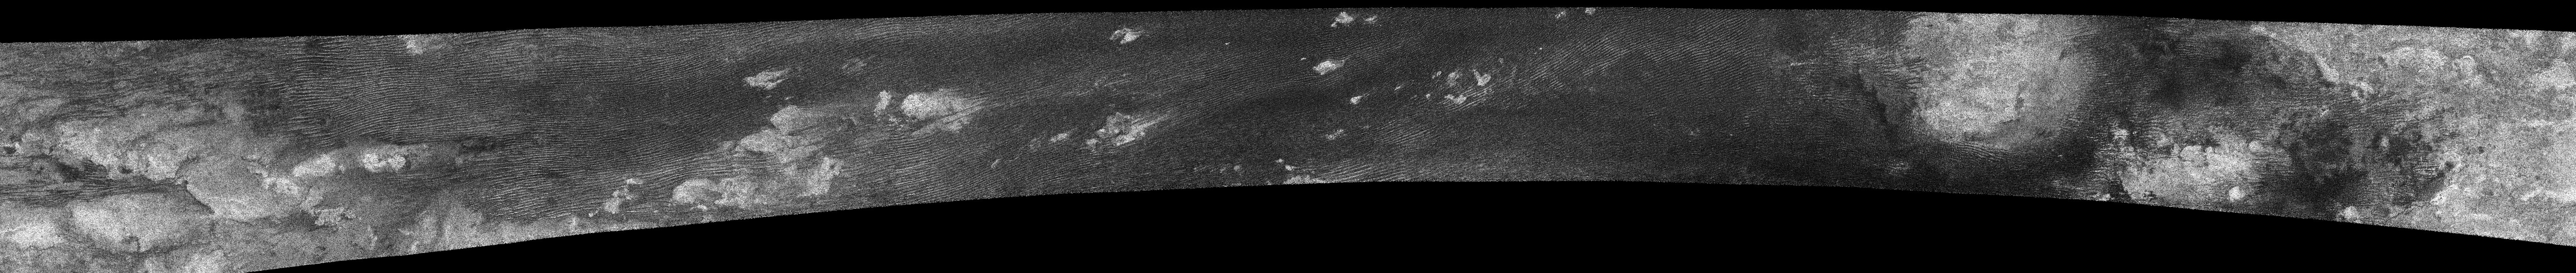

Dunes and more Dunes

This image was taken with the Cassini Synthetic Aperture Radar instrument on Oct. 28, 2005.

This was the fourth flyby of Titan during which radar images were obtained, and this pass considerably expanded the coverage of Titan’s surface.

The swath is about 6,150 kilometers kilometers (3,821 miles) long, extending from 7 degrees north to 18 degrees south latitude and 179 west to 320 west longitude.

The spatial resolution of the radar images ranges from about 300 meters (984 feet) per pixel to about 1.5 kilometers (0.9 miles) per pixel. It covers the area where the Huygens probe landed (eastern end of the swath), giving geologic context for the landing site.

The most ubiquitous features in this swath are “cat scratches,” which are interpreted as longitudinal dunes and were first seen in the February 2005 flyby, see PIA03555.

Also prominent are long, bright ridges, concentrated near the eastern end of the swath. These may be tectonic in origin, and are seen for the first time here. No impact craters are seen, indicating a young surface.

The Cassini-Huygens mission is a cooperative project of NASA, the European Space Agency and the Italian Space Agency. The Jet Propulsion Laboratory, a division of the California Institute of Technology in Pasadena, manages the mission for NASA’s Science Mission Directorate, Washington, D.C. The Cassini orbiter was designed, developed and assembled at JPL. The radar instrument was built by JPL and the Italian Space Agency, working with team members from the United States and several European countries.

Credit: NASA/JPL-Caltech/ASI